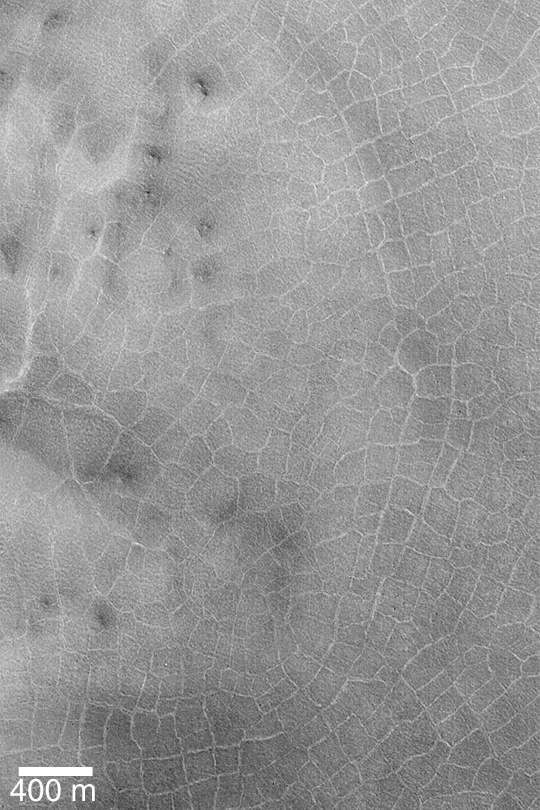

Polygons on Crater Floor

MGS MOC Release No. MOC2-357, 11 May 2003

This Mars Global Surveyor (MGS) Mars Orbiter Camera (MOC) picture shows a pattern of polygons on the floor of a northern plains impact crater. These landforms are common on crater floors at high latitudes on Mars. Similar polygons occur in the arctic and antarctic regions of Earth, where they indicate the presence and freeze-thaw cycling of ground ice. Whether the polygons on Mars also indicate water ice in the ground is uncertain. The image is located in a crater at 64.8°N, 292.7°W. Sunlight illuminates the scene from the lower left.

Credit: NASA/JPL/Malin Space Science Systems